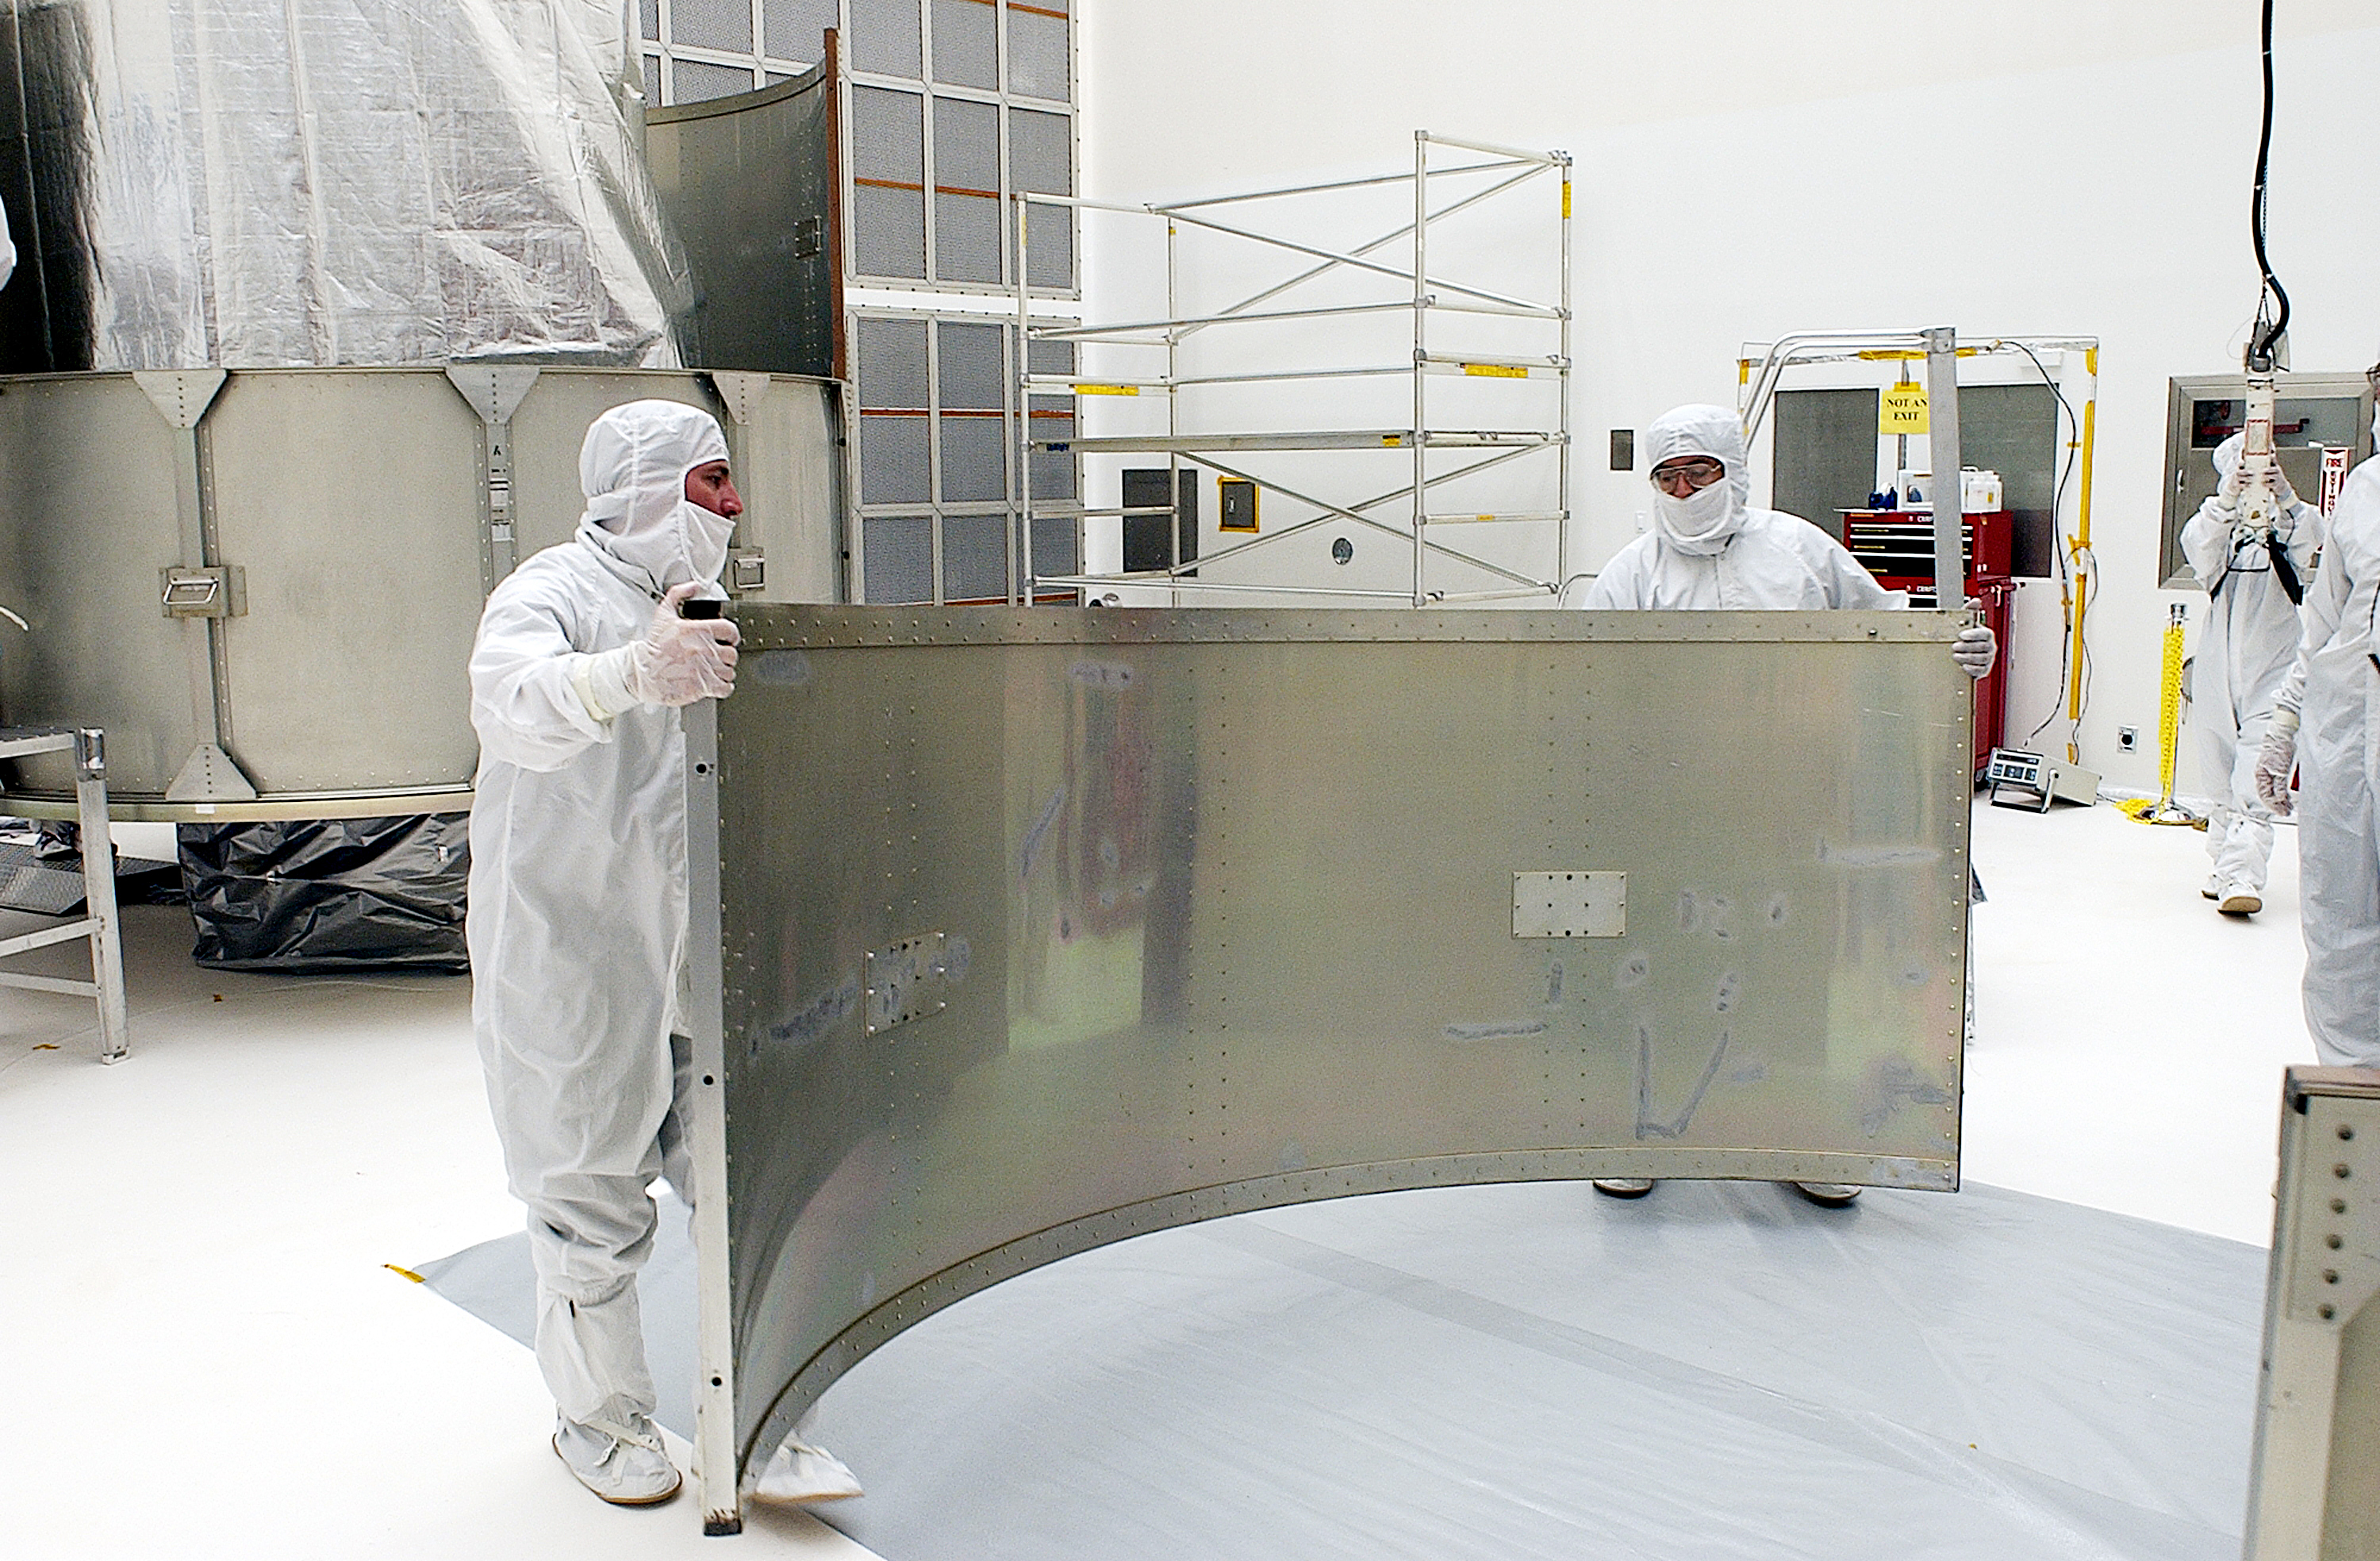

Canister

The Spitzer Space Telescope is placed in its payload canister for transfer to the launch pad before its aborted earlier launch. Spitzer was later moved back off its rocket and subsequently launched on a different vehicle on August 25, 2003.

Credit: NASA/KSC